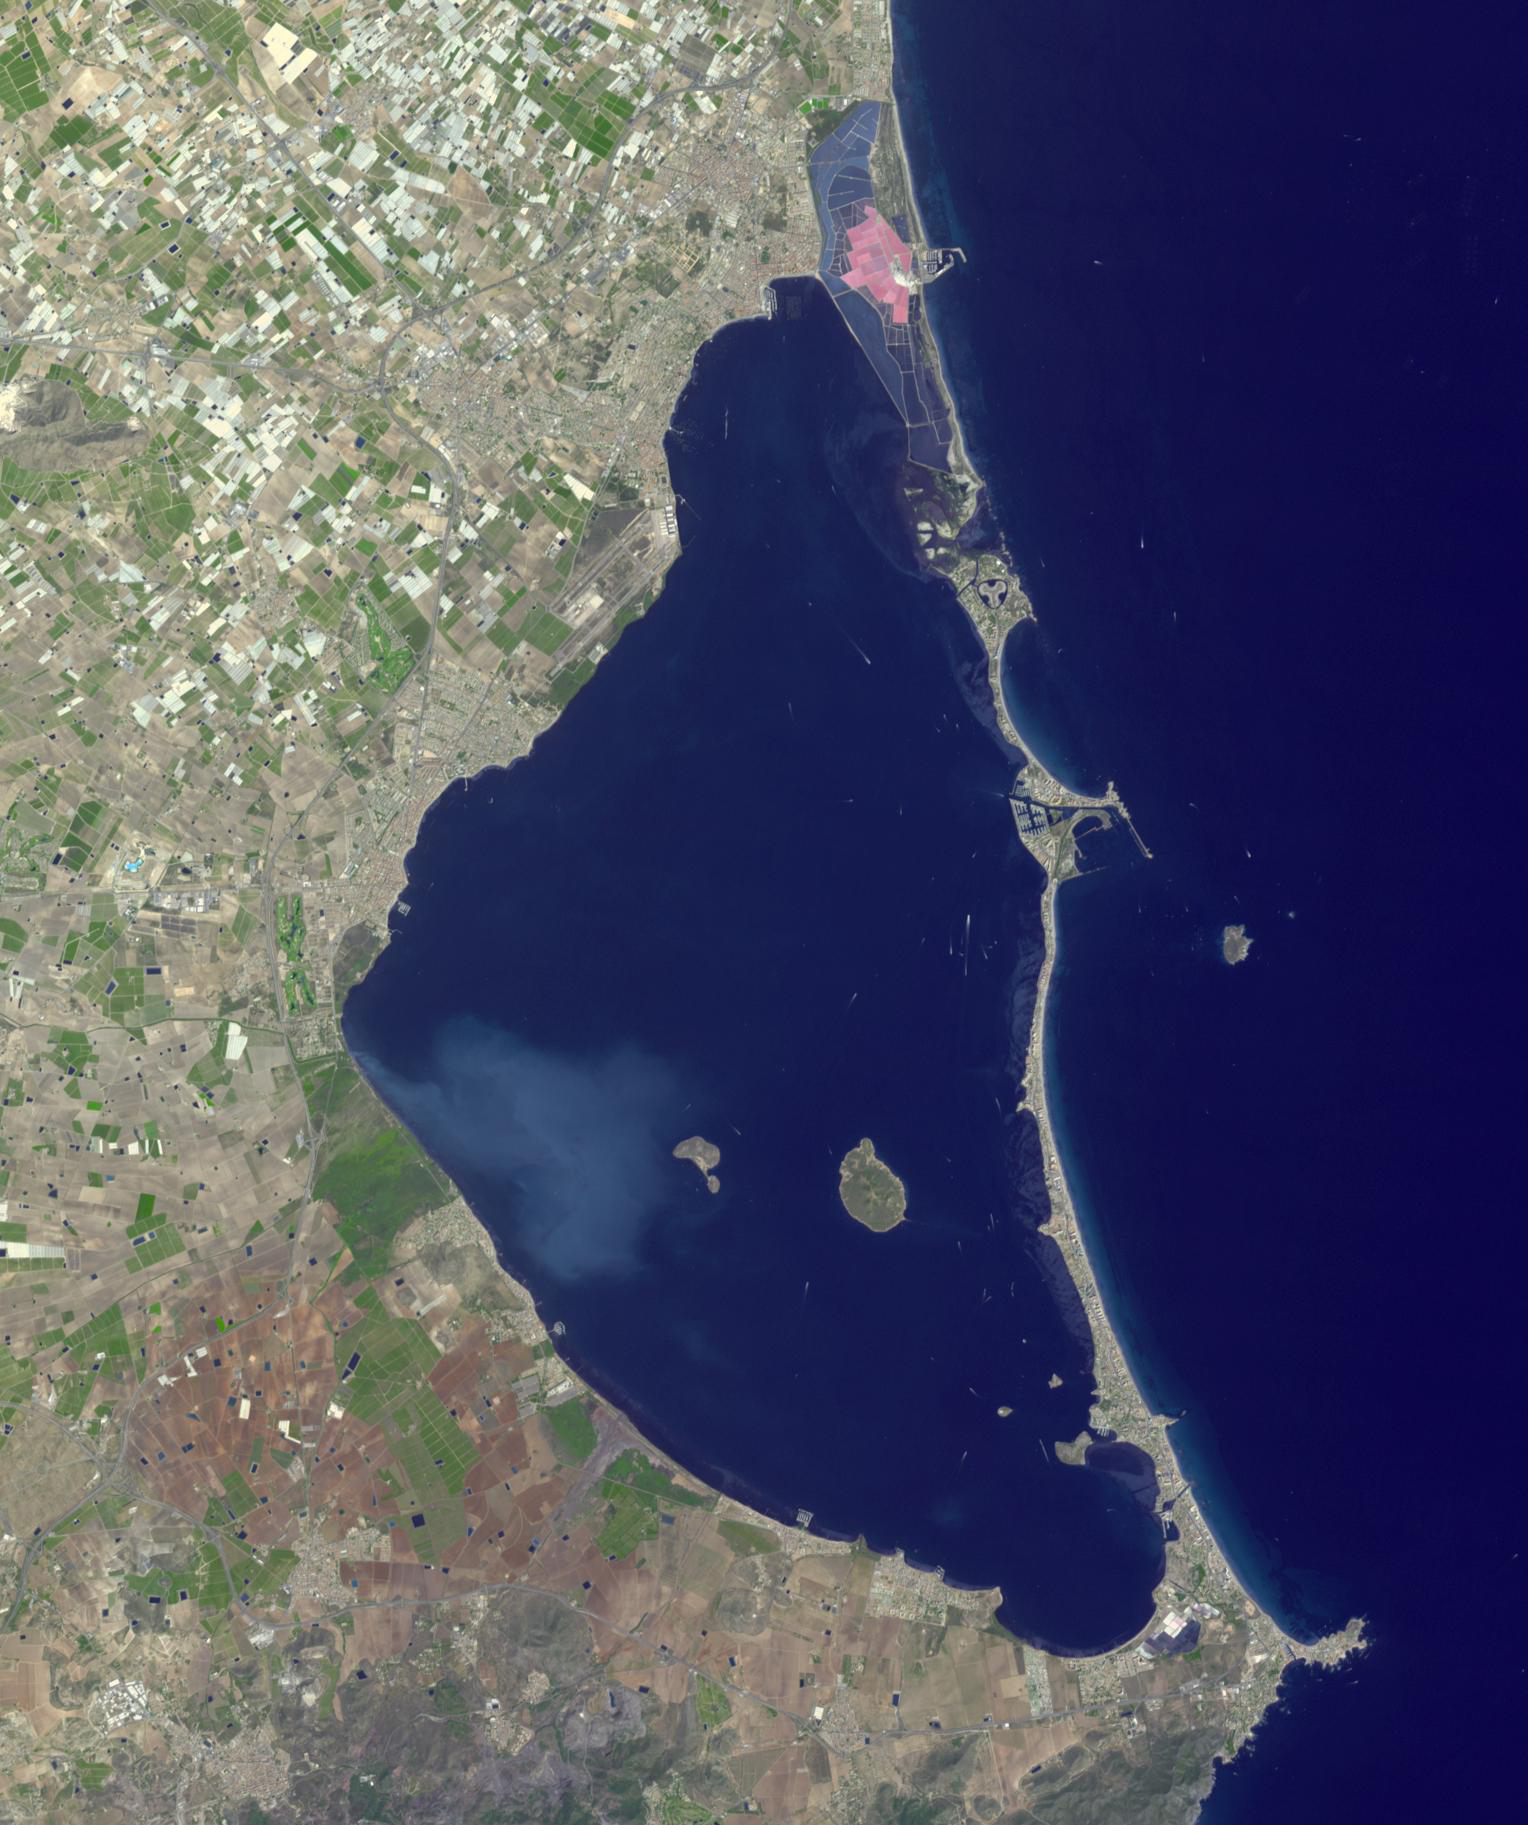

Mar Menor, Spain

Mar Menor, in southeast Spain, is Europe’s largest coastal saltwater lagoon. For the past 40 years, Mar Menor has faced severe contamination from agricultural runoff, leading to large algal blooms, and ecological degradation. Now, major restoration and prevention programs are in place to restore the lagoon, and try to reverse the damage. The image was acquired August 24, 2023, covers an area of 22.6 by 27.4 km, and is located at 37.7 degrees north, 0.8 degrees west.

With its 14 spectral bands from the visible to the thermal infrared wavelength region and its high spatial resolution of about 50 to 300 feet (15 to 90 meters), ASTER images Earth to map and monitor the changing surface of our planet. ASTER is one of five Earth-observing instruments launched Dec. 18, 1999, on Terra. The instrument was built by Japan’s Ministry of Economy, Trade and Industry. A joint U.S./Japan science team is responsible for validation and calibration of the instrument and data products.

The broad spectral coverage and high spectral resolution of ASTER provides scientists in numerous disciplines with critical information for surface mapping and monitoring of dynamic conditions and temporal change. Example applications are monitoring glacial advances and retreats; monitoring potentially active volcanoes; identifying crop stress; determining cloud morphology and physical properties; wetlands evaluation; thermal pollution monitoring; coral reef degradation; surface temperature mapping of soils and geology; and measuring surface heat balance.

The U.S. science team is located at NASA’s Jet Propulsion Laboratory in Pasadena, Calif. The Terra mission is part of NASA’s Science Mission Directorate, Washington.

Credit: NASA/METI/AIST/Japan Space Systems, and U.S./Japan ASTER Science Team